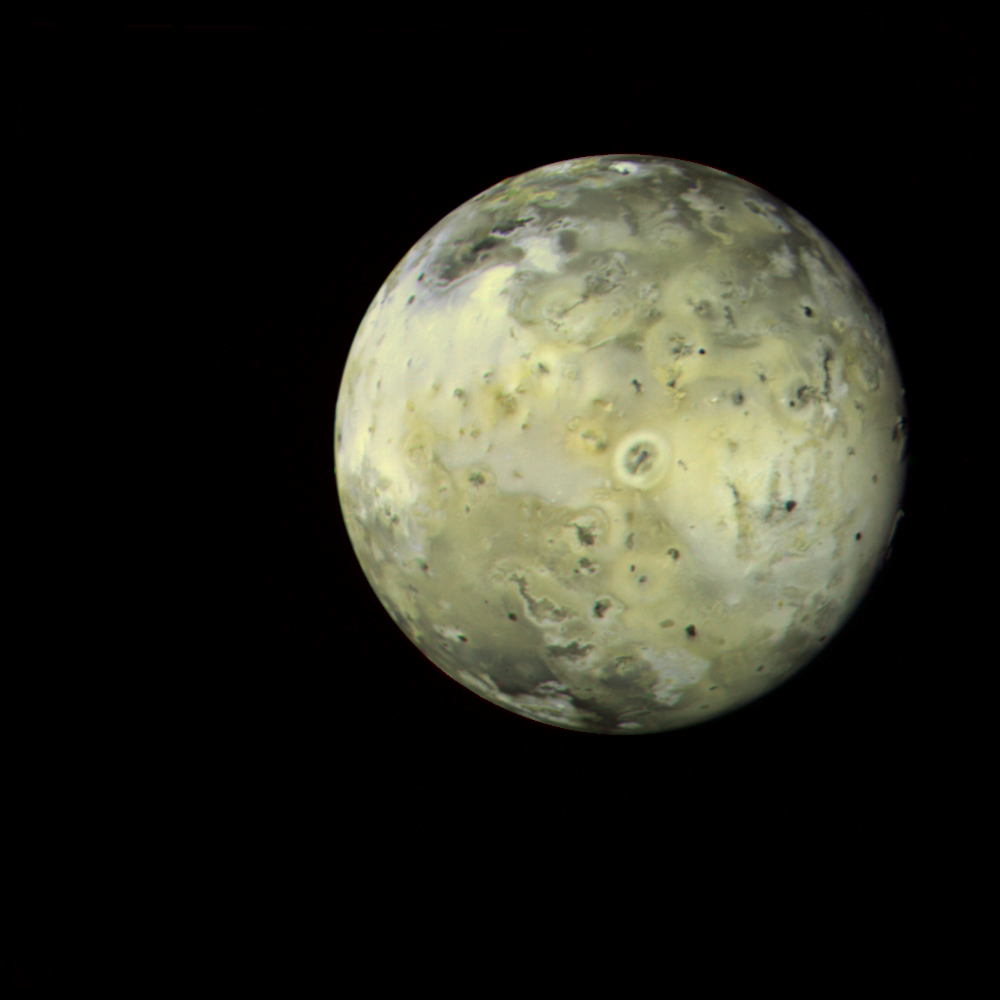

Io – Full Disk

This full-disk image of Jupiter’s satellite Io was made from several frames taken by Voyager 1 on March 4, 1979, as the spacecraft neared the satellite. Io is about 862,000 kilometers (500,000 miles) away here. A variety of features can be seen in the photo that appear linked to the intense volcanic activity on Io: the circular, donut-shaped feature in the center has been identified with a known erupting volcano; other, similar features can be seen across the face of the satellite. Io’s volcanic activity appears to be of at least two general kinds — explosive eruptions that spew material into the sky as much as 250 kilometers (160 miles) altitude; and lava that flows from vents across the surface. Io is the first body in the solar system (beyond Earth) where active volcanism has been observed. The Voyager project is managed and controlled for NASA’s Office of Space Science by the Jet Propulsion Laboratory.

Credit: NASA/JPL